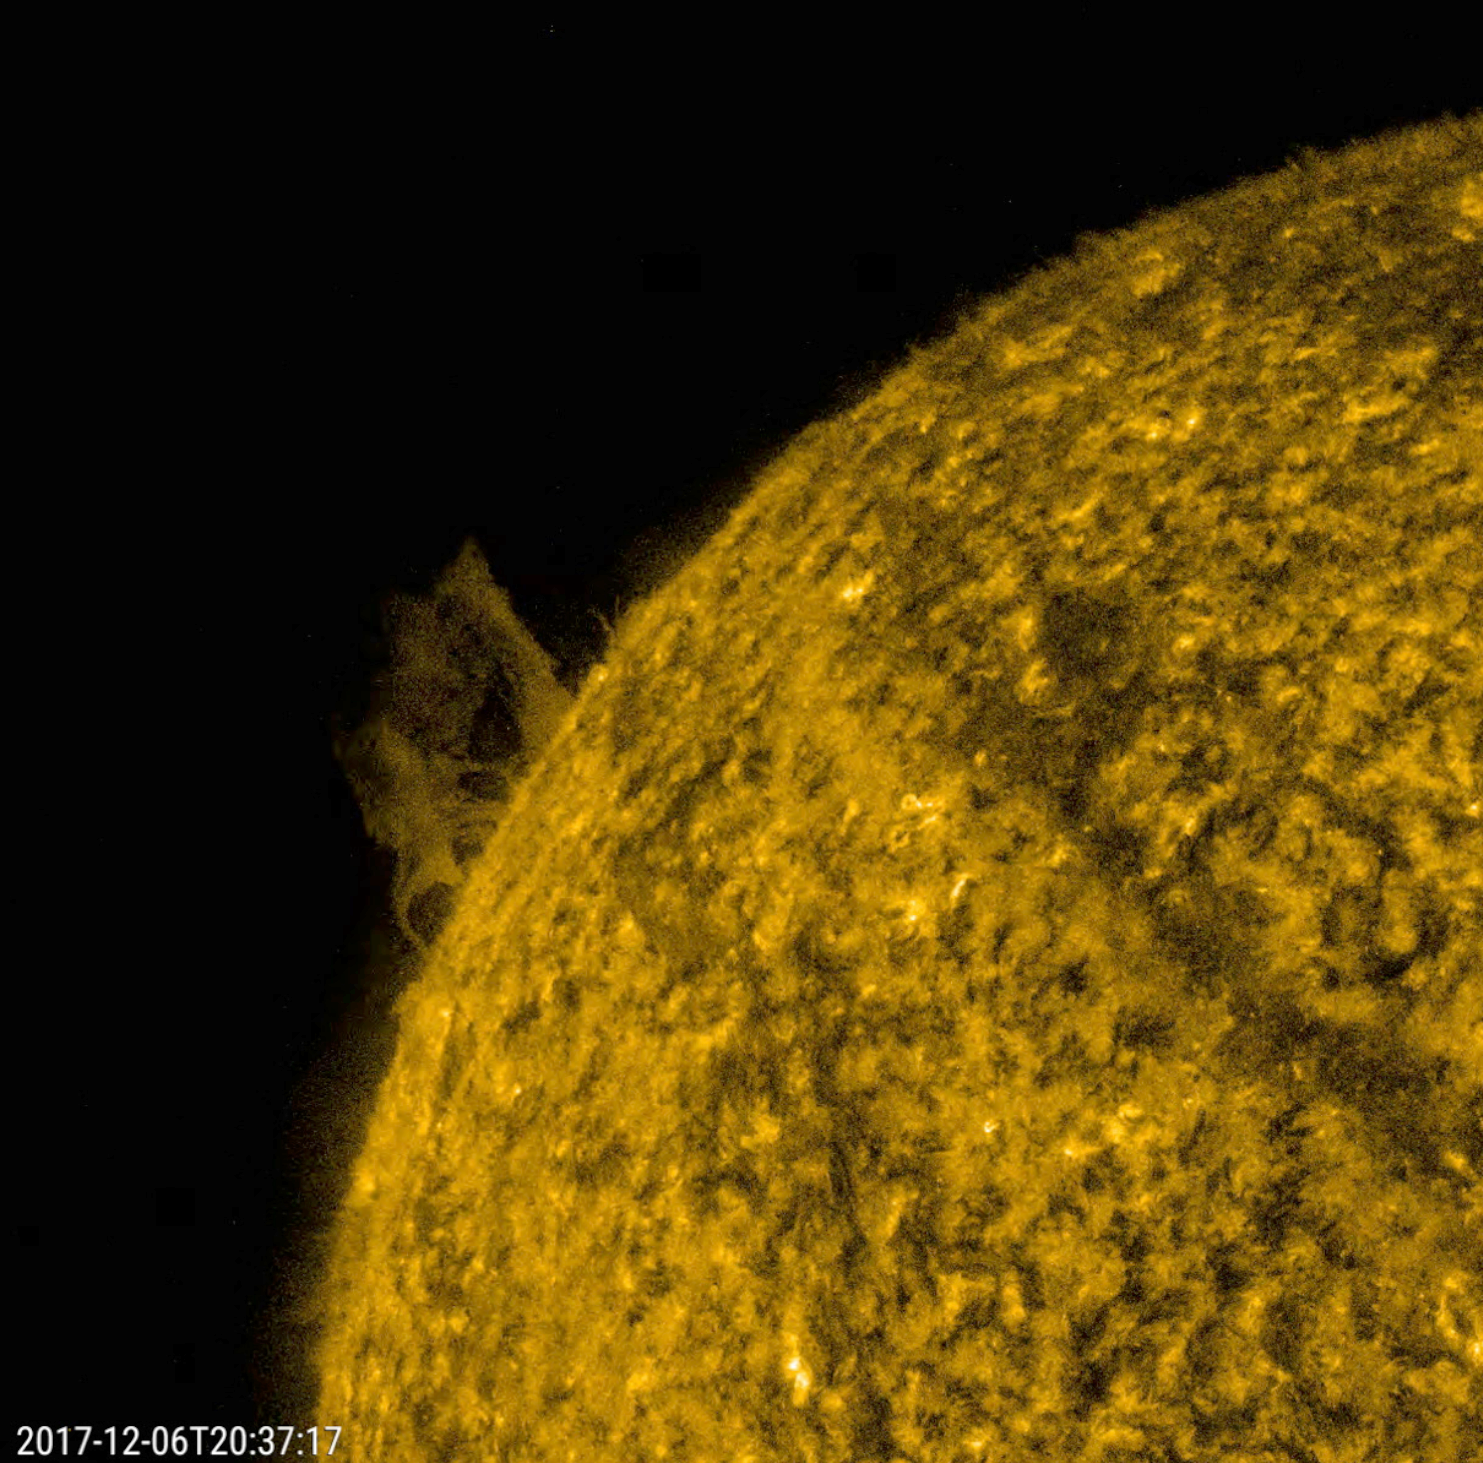

Prominence Falls Apart

A small prominence slowly rose further up above the sun, then fell apart and back into the sun over about seven hours (Dec. 6, 2017). Prominences, notoriously unstable, are cooler clouds of particles tethered not far above the sun by magnetic forces. When it stretched out, its distance above the sun was several times the size of Earth. Images were taken in a wavelength of extreme ultraviolet light. These images are colorized since we cannot “see” ultraviolet light. In this case, a yellow tone was used instead of the normal red tint we use for this 304 Angstrom wavelength.

Movies
PIA22195_Yellowprom_breaks_big.mp4
PIA22195_Yellowprom_breaks_sm.mp4

SDO is managed by NASA’s Goddard Space Flight Center, Greenbelt, Maryland, for NASA’s Science Mission Directorate, Washington. Its Atmosphere Imaging Assembly was built by the Lockheed Martin Solar Astrophysics Laboratory (LMSAL), Palo Alto, California.

Credit: NASA/JPL-Caltech